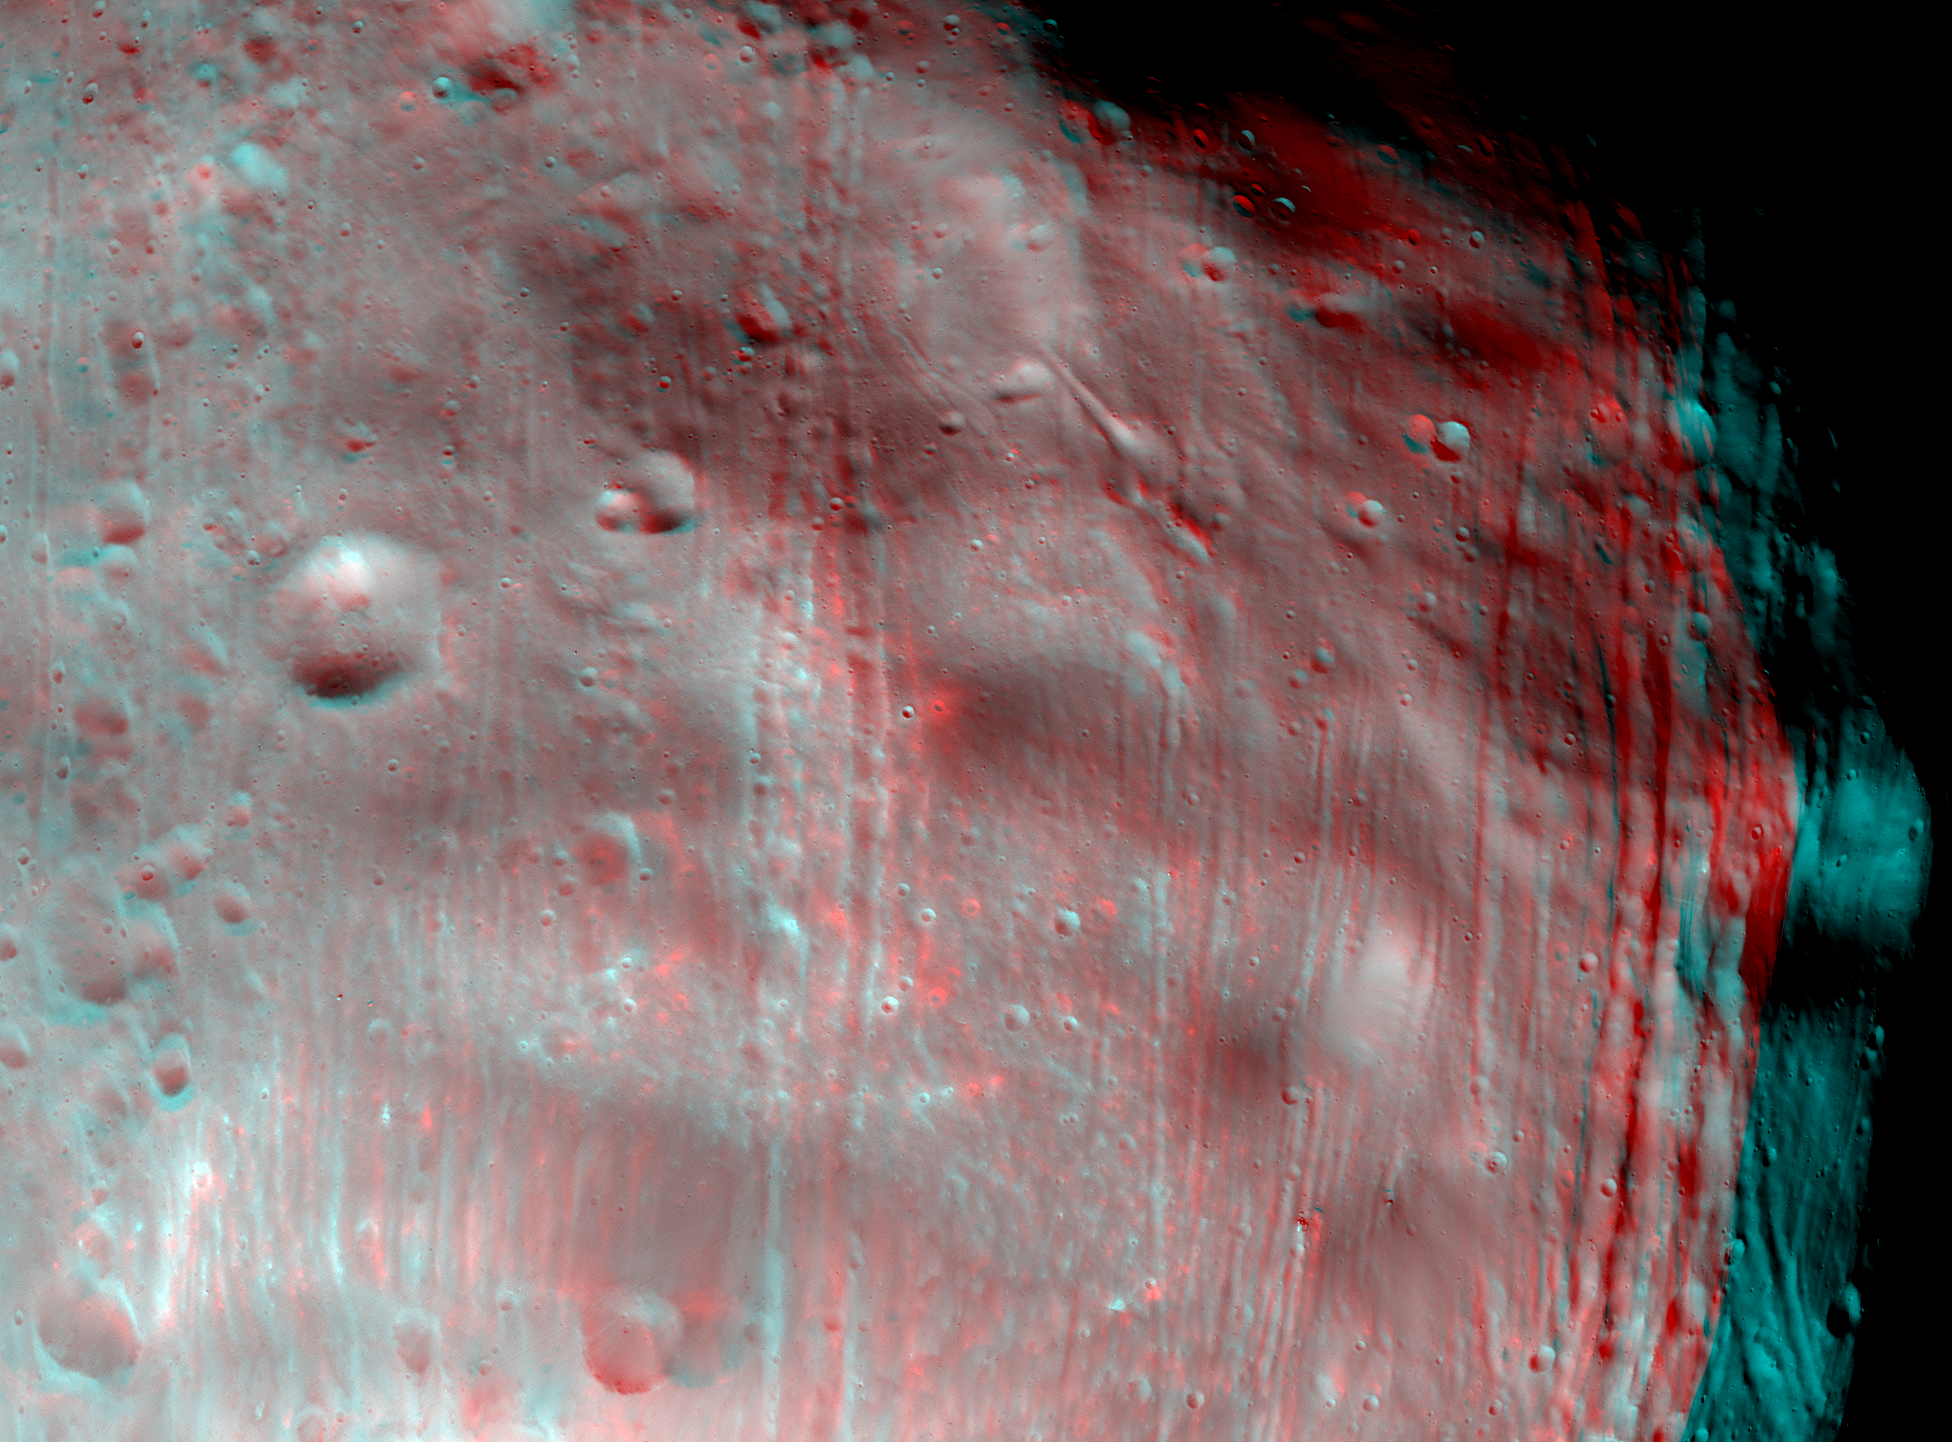

Phobos in Stereo

The High Resolution Imaging Science Experiment (HiRISE) camera on NASA’s Mars Reconnaissance Orbiter took two images of the larger of Mars’ two moons, Phobos, within 10 minutes of each other on March 23, 2008. This view combines the two images. Because the two were taken at slightly different viewing angles, this provides a three-dimensional effect when seen through red-blue glasses (red on left eye).

The illuminated part of Phobos seen here is about 21 kilometers (13 miles) across. The most prominent feature is the large crater Stickney at the bottom of the image. With a diameter of 9 kilometers (5.6 miles), it is the largest feature on Phobos. A series of troughs and crater chains is obvious on other parts of the moon. Although many appear radial to Stickney in this image, recent studies from the European Space Agency’s Mars Express orbiter indicate that they are not related to Stickney. Instead, they may have formed when material ejected from impacts on Mars later collided with Phobos. The lineated textures on the walls of Stickney and other large craters are landslides formed from materials falling into the crater interiors in the weak Phobos gravity (less than one one-thousandth of the gravity on Earth).

This stereo view combines images in the HiRISE catalog as PSP_007769_9010 (in red here) and PSP_007769_9015 (in blue here).

NASA’s Jet Propulsion Laboratory, a division of the California Institute of Technology in Pasadena, manages the Mars Reconnaissance Orbiter for NASA’s Science Mission Directorate, Washington. Lockheed Martin Space Systems, Denver, is the prime contractor for the project and built the spacecraft. The High Resolution Imaging Science Experiment is operated by the University of Arizona, Tucson, and the instrument was built by Ball Aerospace & Technologies Corp., Boulder, Colo.

Credit: NASA/JPL-Caltech/University of Arizona